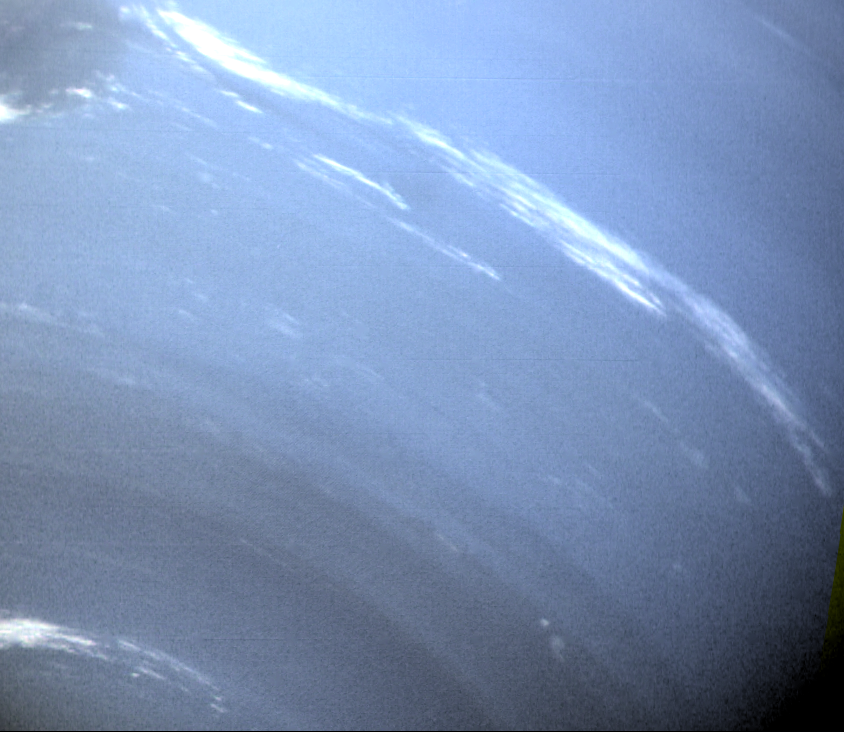

Neptune – True Color of Clouds

This image of Neptune was taken by Voyager 2’s wide-angle camera when the spacecraft was 590,000 km (370,000 miles) from the planet. The image has been processed to obtain true color balance. Additional processing was used to suppress surface brightness of the white clouds. The processing allows both the clouds’ structure in the dark regions near the pole and the bright clouds east of the Great Dark Spot to be reproduced in this color photograph. Small trails of similar clouds trending east to west and large scale structure east of the Great Dark Spot all suggest that waves are present in the atmosphere and play a large role in the type of clouds that are visible. The Voyager Mission is conducted by JPL for NASA’s Office of Space Science and Applications.

Credit: NASA/JPL